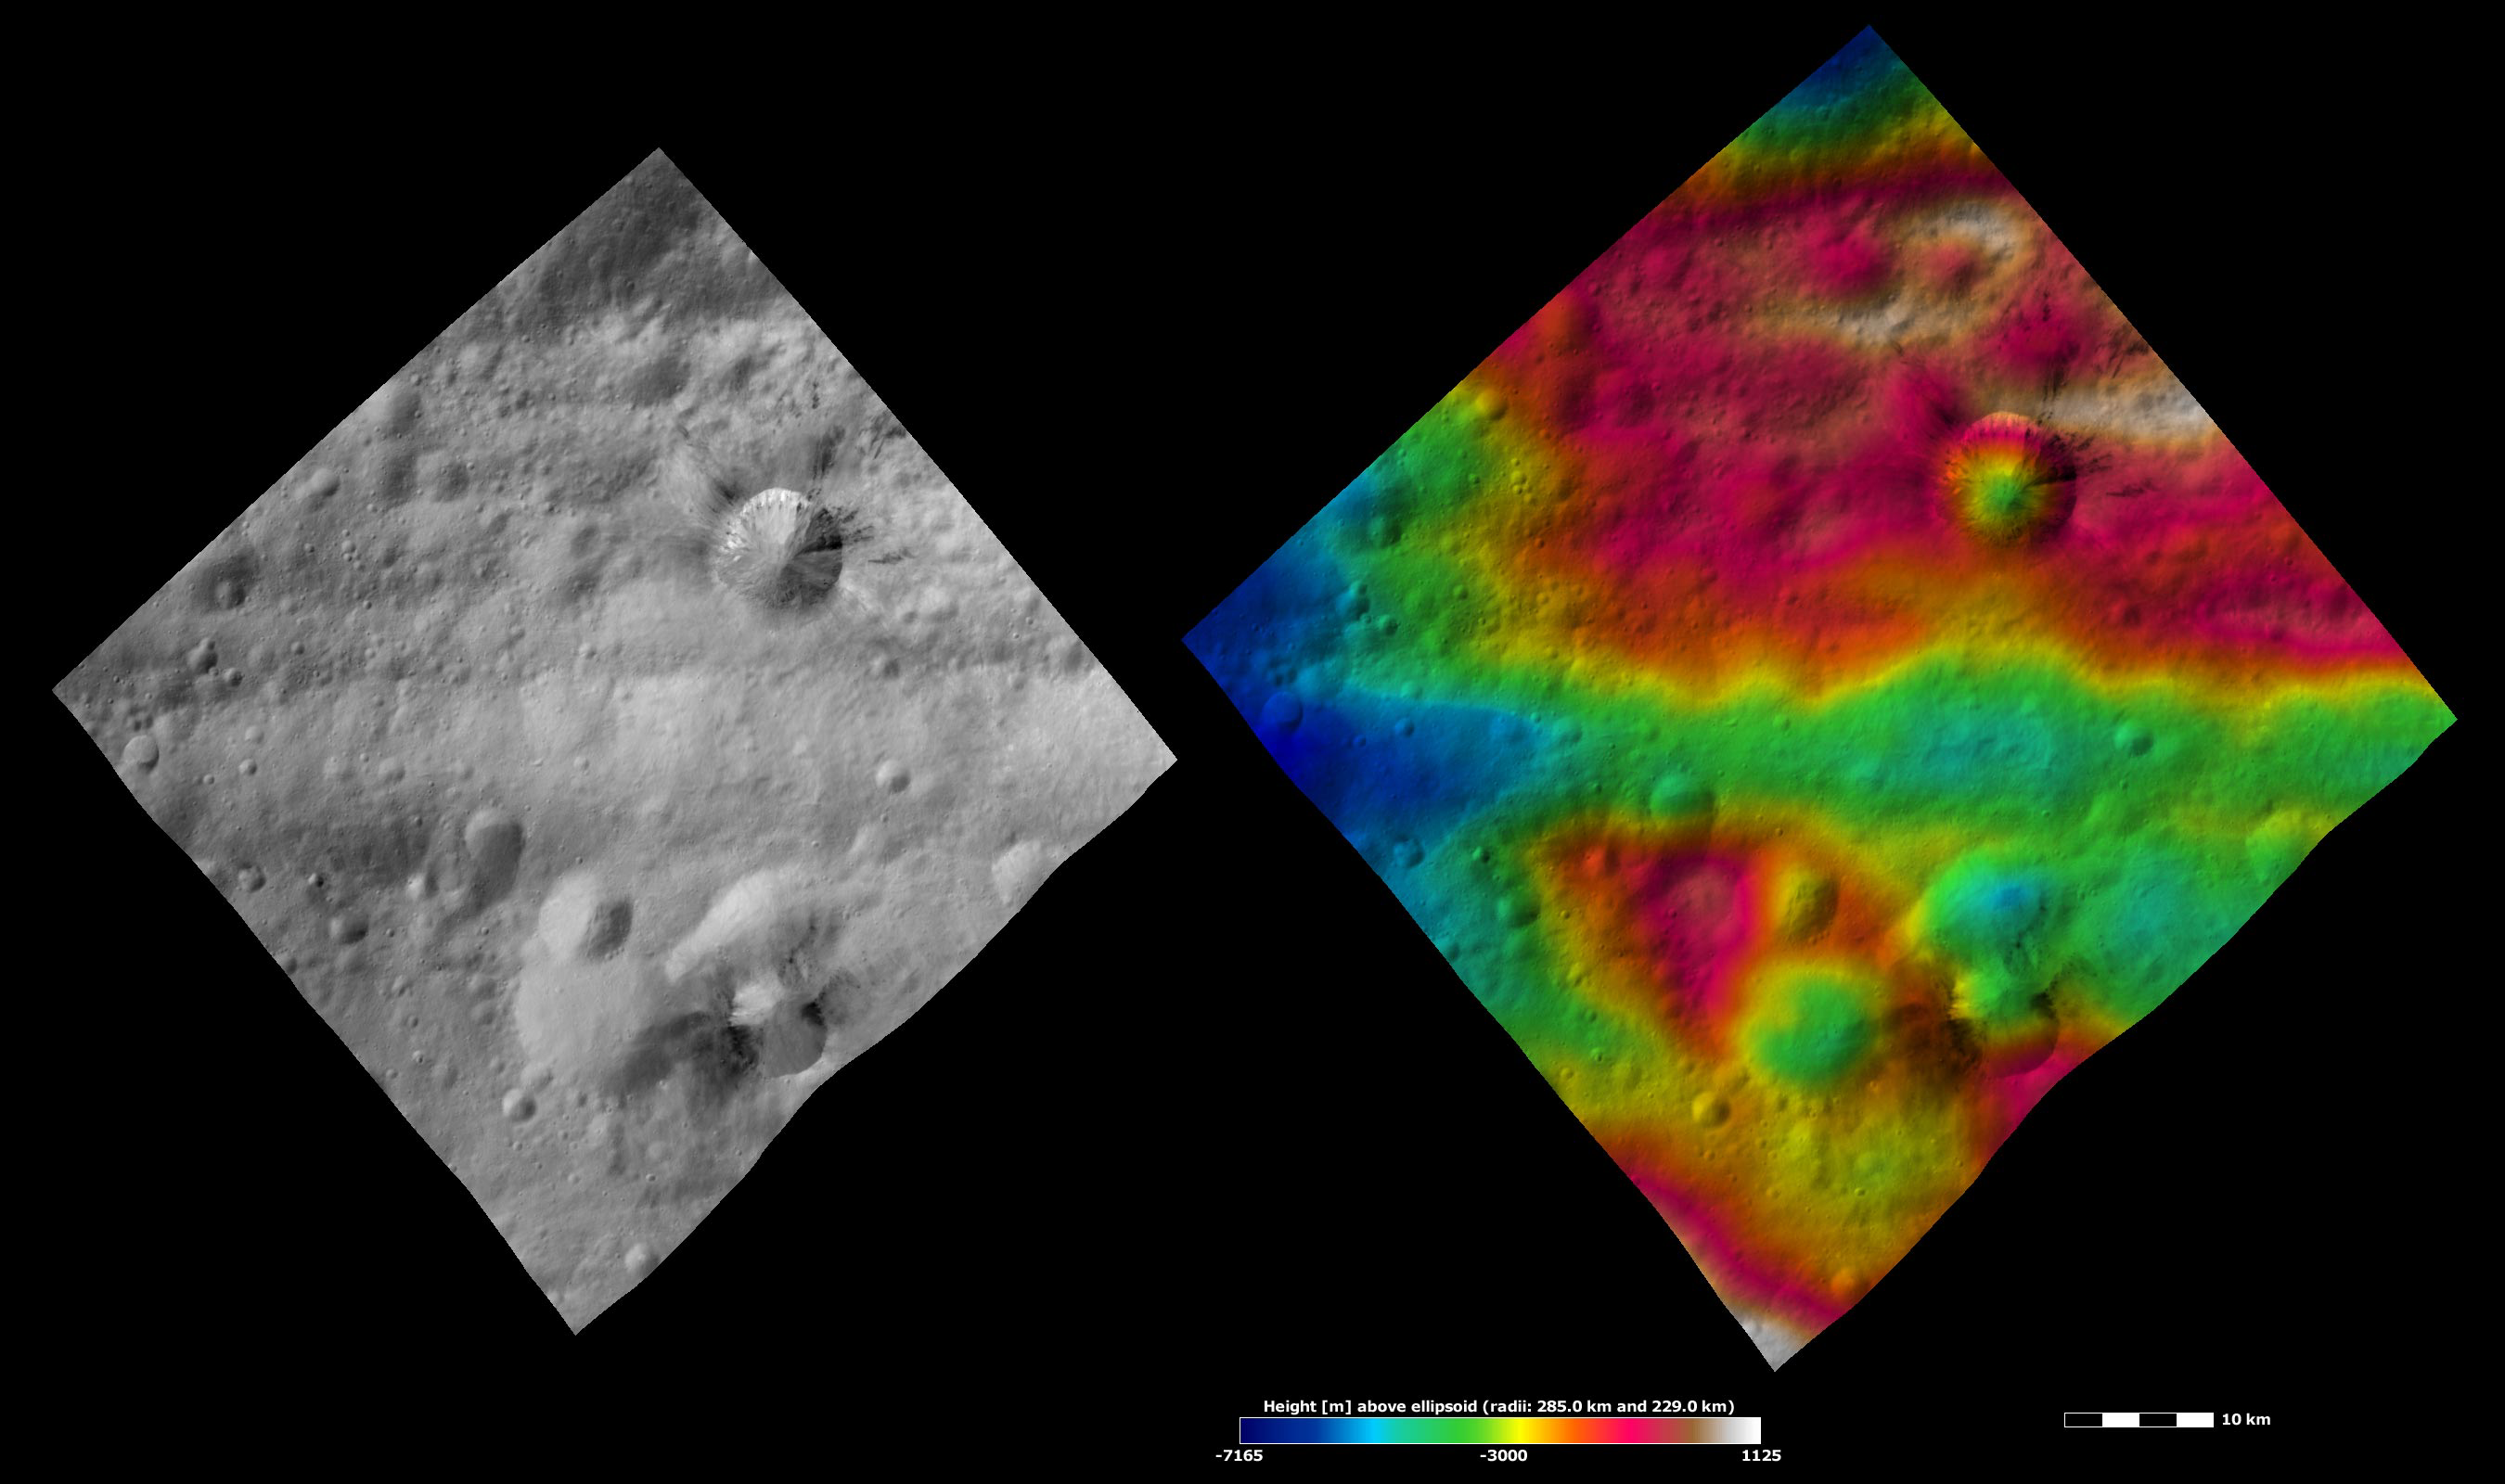

Divalia Fossa and Rubria and Occia Craters, Apparent Brightness and Topography Images

The left-hand image is a Dawn FC (framing camera) image, which shows the apparent brightness of Vesta’s surface. The right-hand image is based on this apparent brightness image, which has had a color-coded height representation of the topography overlain onto it. The topography is calculated from a set of images that were observed from different viewing directions, which allows stereo reconstruction. The various colors correspond to the height of the area. The white and red areas in the topography image are the highest areas and the blue areas are the lowest areas. These images show a part of the large trough, Divalia Fossa, which encircles most of Vesta’s equator. Divalia Fossa is visible in both the apparent brightness image and the topography image: it is the approximately 10 kilometer (6 mile) wide depression that runs from the left corner to the right corner of the images. The top rim of Divalia Fossa is especially clear in the topography image. A number of smaller troughs above and below Divalia Fossa are parallel to it. Rubria and Occia craters straddle Divalia Fossa: Rubria is the crater with dark and bright material above Divalia Fossa and Occia is the crater with bright and dark material below.

These images are located in Vesta’s Gegania quadrangle, just south of Vesta’s equator. NASA’s Dawn spacecraft obtained the apparent brightness image with its framing camera on Oct. 16, 2011. This image was taken through the camera’s clear filter. The distance to the surface of Vesta is 700 kilometers (435 miles) and the image has a resolution of about 70 meters (230 feet) per pixel. This image was acquired during the HAMO (high-altitude mapping orbit) phase of the mission. These images are lambert-azimuthal map projected.

The Dawn mission to Vesta and Ceres is managed by NASA’s Jet Propulsion Laboratory, a division of the California Institute of Technology in Pasadena, for NASA’s Science Mission Directorate, Washington D.C. UCLA is responsible for overall Dawn mission science. The Dawn framing cameras have been developed and built under the leadership of the Max Planck Institute for Solar System Research, Katlenburg-Lindau, Germany, with significant contributions by DLR German Aerospace Center, Institute of Planetary Research, Berlin, and in coordination with the Institute of Computer and Communication Network Engineering, Braunschweig. The framing camera project is funded by the Max Planck Society, DLR, and NASA/JPL.

Credit: NASA/JPL-Caltech/UCLA/MPS/DLR/IDA